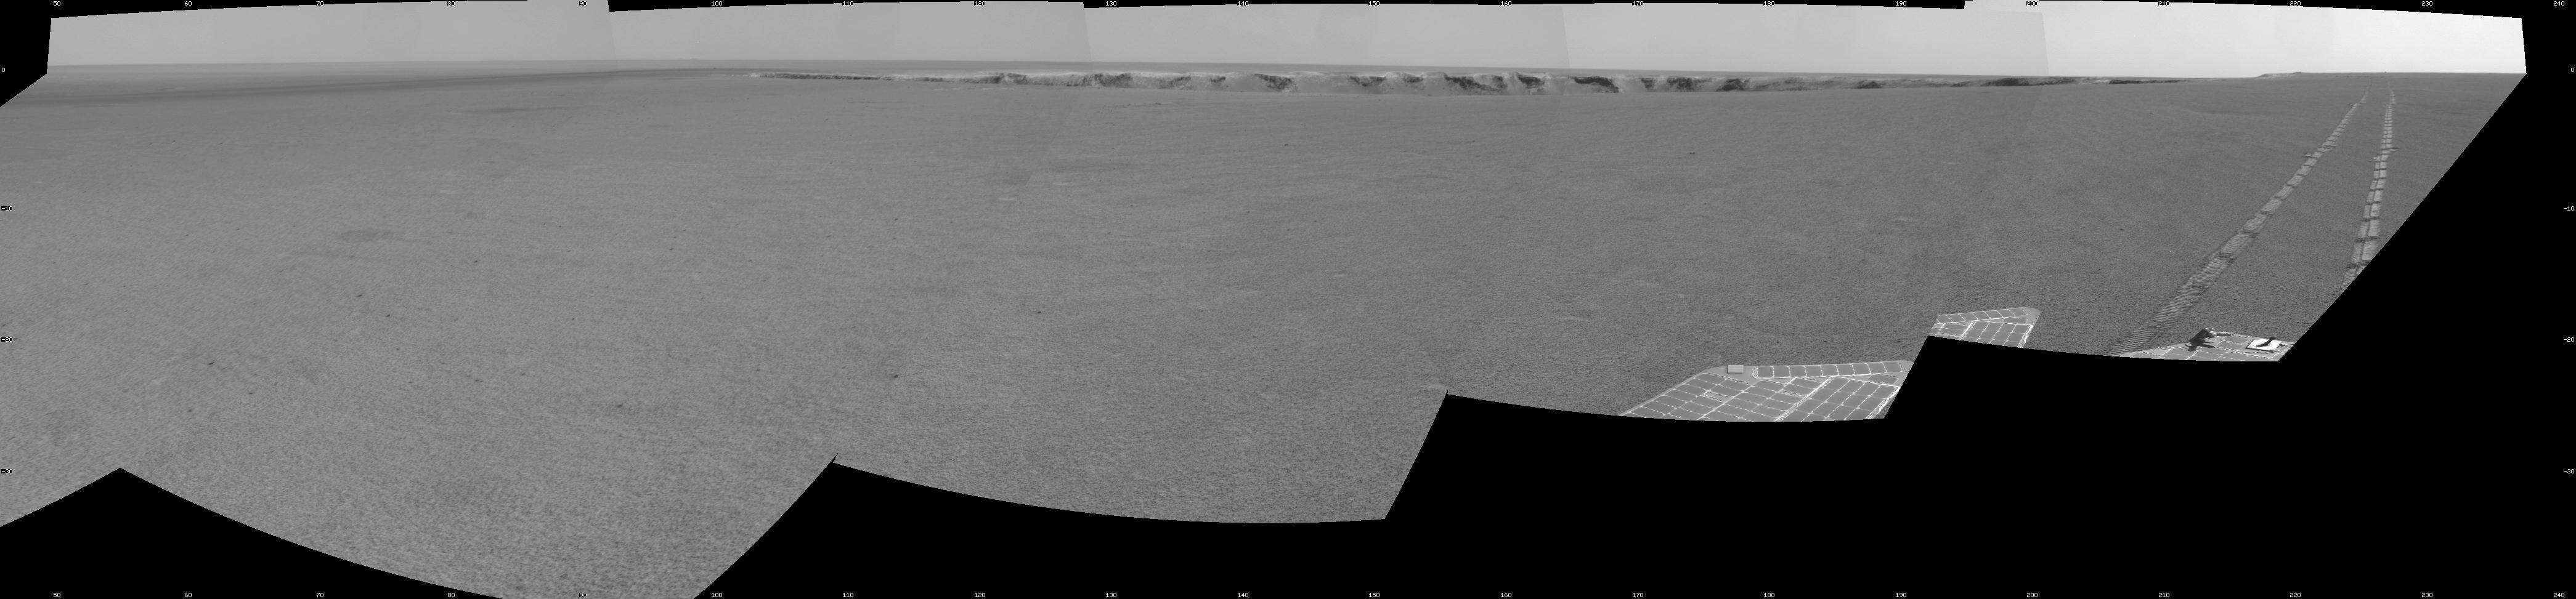

Opportunity Passes 10-Kilometer Mark

NASA’s Mars Exploration Rover Opportunity extended its cumulative Martian driving record to more than 10 kilometers (6.2 miles) by crossing 50.51 meters (165.7 feet) of flat ground during the 1,080th Martian day since arriving on Mars. This view shows the surroundings at the completion of the day’s drive. It is a mosaic of frames taken by Opportunity’s navigation camera.

The drive continued Opportunity’s clockwise progress around the rim of “Victoria Crater,” which is visible near the horizon.

Opportunity began its fourth year of exploring Mars in January 2007. Its mission was originally planned for three months, with a driving-distance goal of 600 meters (1,969 feet).

Credit: NASA/JPL-Caltech